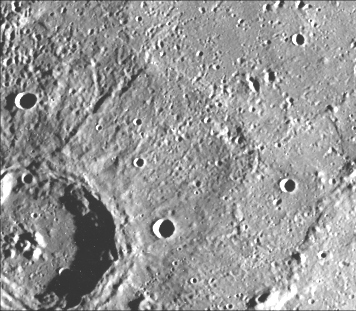

Interior Peaks and Hilly Floored Crater

This crater (74 km diameter) just north of the Caloris Planitia displays interior and central peaks rising up from a hilly floor. The continuous ejecta deposits and secondary crater field are well defined. This image (FDS 79) was taken during the spacecraft’s first encounter with Mercury.

The Mariner 10 mission, managed by the Jet Propulsion Laboratory for NASA’s Office of Space Science, explored Venus in February 1974 on the way to three encounters with Mercury-in March and September 1974 and in March 1975. The spacecraft took more than 7,000 photos of Mercury, Venus, the Earth and the Moon.

Credit: NASA/JPL/Northwestern University